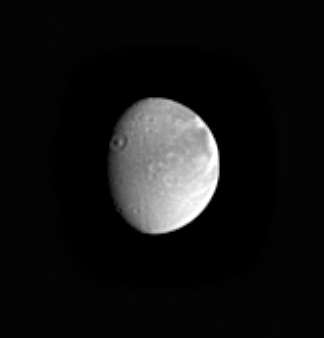

Aeneas on the Edge

This Cassini image of Saturn’s moon Dione shows a nice view of the crater Aeneas on the terminator. The crater’s diameter is approximately 175 kilometers (109 miles). The crater’s central peak is about 3.5 kilometers (2 miles) high, which is comparable to the depth of the crater. This is principally the side of Dione that faces Saturn. Dione is 1,118 kilometers (695 miles) across.

The bright features on the moon’s eastern limb are part of the fracture system seen at higher resolution in Cassini’s first close approach to Dione on Dec. 14, 2004 (see PIA06162).

The image was taken in visible light with the Cassini spacecraft narrow angle camera on Dec. 10, 2004, at a distance of 2.7 million kilometers (1.7 million miles) from Dione and at a Sun-Dione-spacecraft, or phase, angle of 46 degrees. The image scale is about 16 kilometers (10 miles) per pixel. The image has been magnified by a factor of two and contrast enhanced to aid visibility.

The Cassini-Huygens mission is a cooperative project of NASA, the European Space Agency and the Italian Space Agency. The Jet Propulsion Laboratory, a division of the California Institute of Technology in Pasadena, manages the mission for NASA’s Science Mission Directorate, Washington, D.C. The Cassini orbiter and its two onboard cameras were designed, developed and assembled at JPL. The imaging team is based at the Space Science Institute, Boulder, Colo.

Credit: NASA/JPL/Space Science Institute